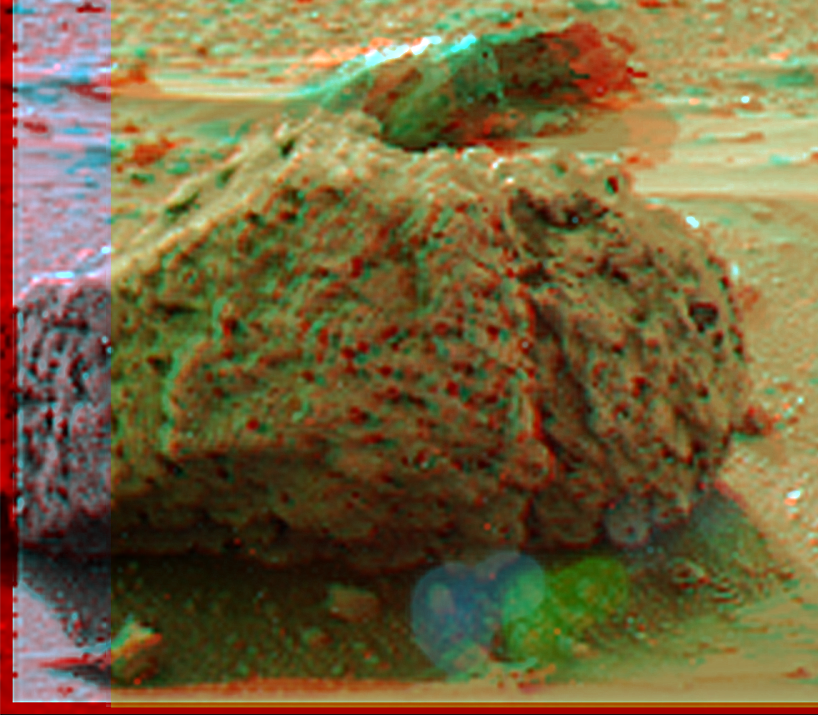

‘Barnacle Bill’ in Super Resolution from Insurance Panorama

“Barnacle Bill” is a small rock immediately west-northwest of the Mars Pathfinder lander and was the first rock visited by the Sojourner Rover’s alpha proton X-ray spectrometer (APXS) instrument. This image shows super resolution techniques applied to the first APXS target rock, which was never imaged with the rover’s forward cameras. Super resolution was applied to help to address questions about the texture of this rock and what it might tell us about its mode of origin.

This view of Barnacle Bill was produced by combining the “Insurance Pan” frames taken while the IMP camera was still in its stowed position on sol2. The composite color frames that make up this anaglyph were produced for both the right and left eye of the IMP. The right eye composite consists of 5 frames, taken with different color filters, the left eye consists of only 1 frame. The resultant image from each eye was enlarged by 500% and then co-added using Adobe Photoshop to produce, in effect, a super-resolution panchromatic frame that is sharper than an individual frame would be. These panchromatic frames were then colorized with the red, green, and blue filtered images from the same sequence. The color balance was adjusted to approximate the true color of Mars.

The anaglyph view was produced by combining the left with the right eye color composite frames by assigning the left eye composite view to the red color plane and the right eye composite view to the green and blue color planes (cyan), to produce a stereo anaglyph mosaic. This mosaic can be viewed in 3-D on your computer monitor or in color print form by wearing red-blue 3-D glasses.

Mars Pathfinder is the second in NASA’s Discovery program of low-cost spacecraft with highly focused science goals. Barnacle Bill is a small rock immediately west-northwest of the Mars Pathfinder lander and was the first rock visited by the Sojourner Rover’s alpha proton X-ray spectrometer (APXS) instrument.

Photojournal note: Sojourner spent 83 days of a planned seven-day mission exploring the Martian terrain, acquiring images, and taking chemical, atmospheric and other measurements. The final data transmission received from Pathfinder was at 10:23 UTC on September 27, 1997. Although mission managers tried to restore full communications during the following five months, the successful mission was terminated on March 10, 1998.

Credit: NASA/JPL